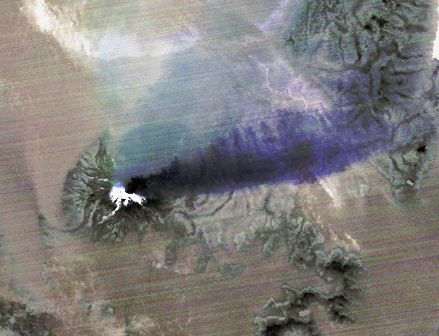

Chilean Volcanic Eruption Nighttime View

The April 18, 2015 eruption of Calbuco Volcano in Chile led to the evacuation of thousands of citizens near the summit, blanketed nearby towns with a layer of ash, and disrupted air traffic. One week later, on April 26, the Advanced Spaceborne Thermal Emission and Reflection Radiometer (ASTER) instrument on NASA’s Terra spacecraft acquired this nighttime thermal infrared image of Calbuco. Hot eruptive material at the summit appears in white (hot), with a purple plume streaming to the right, indicating that it is ash-laden. The image covers an area of 3.1 by 4.1 miles (5 by 6.6 kilometers), and is located at 41.3 degrees south, 72.5 degrees west.

With its 14 spectral bands from the visible to the thermal infrared wavelength region and its high spatial resolution of 15 to 90 meters (about 50 to 300 feet), ASTER images Earth to map and monitor the changing surface of our planet. ASTER is one of five Earth-observing instruments launched Dec. 18, 1999, on Terra. The instrument was built by Japan’s Ministry of Economy, Trade and Industry. A joint U.S./Japan science team is responsible for validation and calibration of the instrument and data products.

The broad spectral coverage and high spectral resolution of ASTER provides scientists in numerous disciplines with critical information for surface mapping and monitoring of dynamic conditions and temporal change. Example applications are: monitoring glacial advances and retreats; monitoring potentially active volcanoes; identifying crop stress; determining cloud morphology and physical properties; wetlands evaluation; thermal pollution monitoring; coral reef degradation; surface temperature mapping of soils and geology; and measuring surface heat balance.

The U.S. science team is located at NASA’s Jet Propulsion Laboratory, Pasadena, Calif. The Terra mission is part of NASA’s Science Mission Directorate, Washington, D.C.

Credit: NASA/GSFC/METI/ERSDAC/JAROS, and U.S./Japan ASTER Science Team